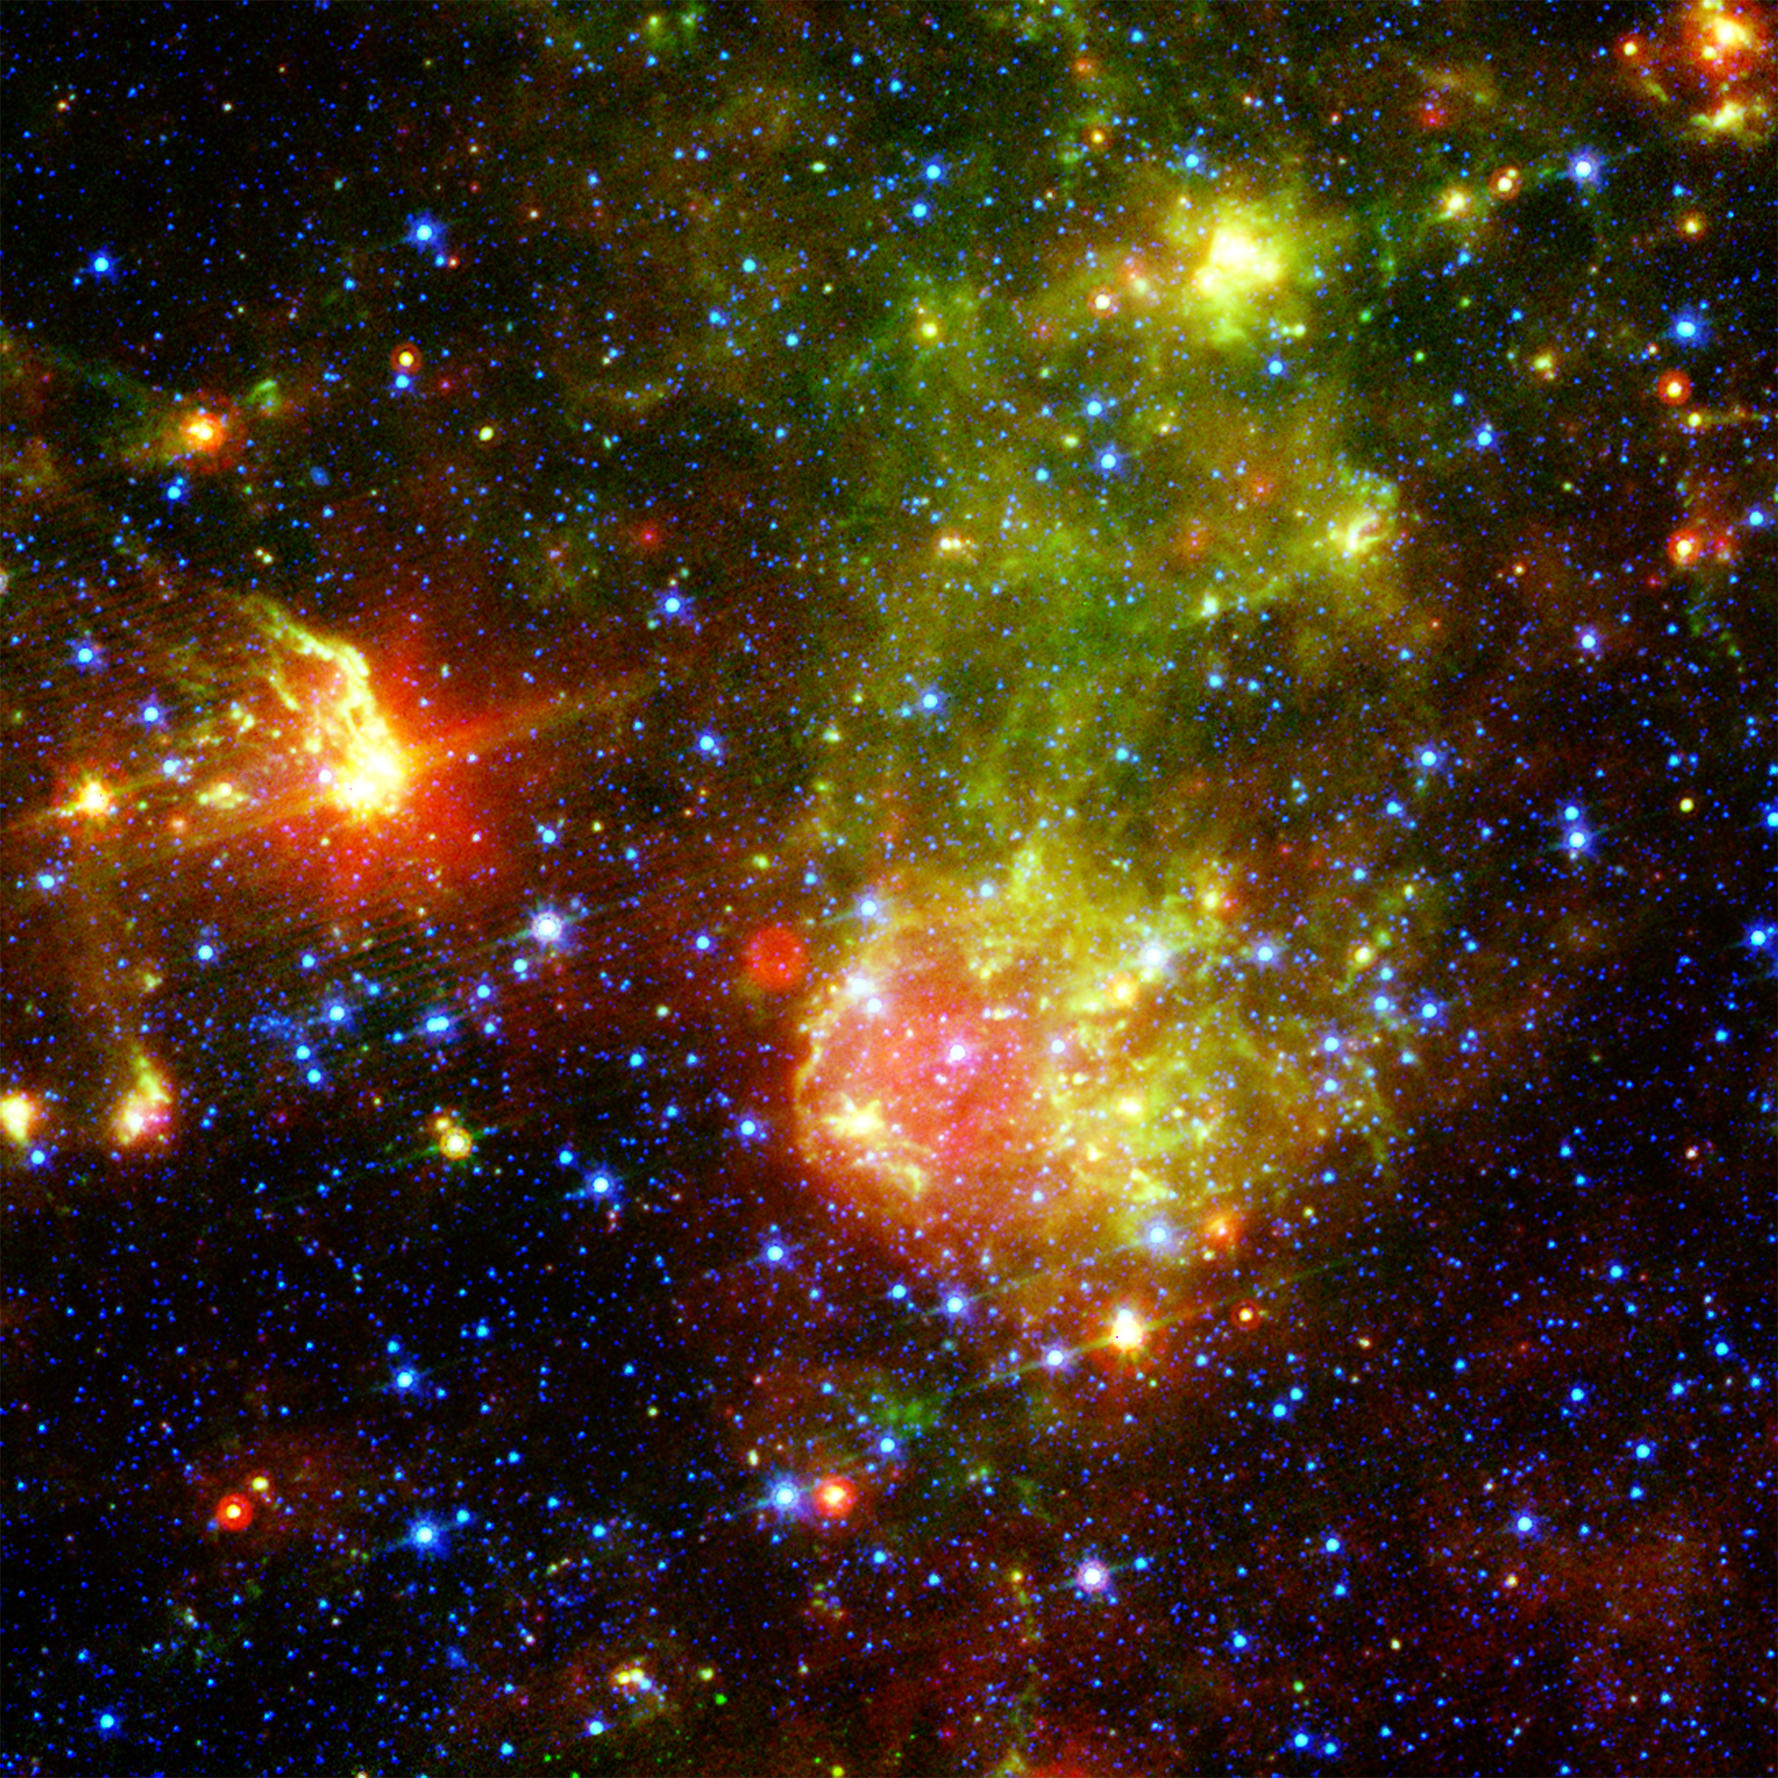

Dusty Death of a Massive Star

The supernova remnant1E0102.2-7219 (see inset in figure 1) sits next to the nebula N76 in a bright, star-forming region of the Small Magellanic Cloud, a satellite galaxy to our Milky Way galaxy located about 200,000 light-years from Earth. A supernova remnant is made up of the messy bits and pieces of a massive star that exploded, or went supernova. The image on the right shows glowing dust grains in three wavelengths of infrared radiation: 24 microns (red) measured by the multiband imaging photometer aboard NASA’s Spitzer Space Telescope; and 8.0 microns (green) and 3.6 microns (blue) measured by Spitzer’s infrared array camera. The red bubble is a dust envelope around the supernova remnant E0102, which is being heated by the shock wave created in the explosion of the remnant’s massive progenitor star some 1,000 years ago. Most of the blue stars are in the Small Magellanic Cloud, though some are in our own galaxy.

The close-up of E0102 (figure 2) is a composite of the infrared observations by Spitzer (red), an optical image (0.5 microns) captured by NASA’s Hubble Space Telescope (green), and X-ray measurements by NASA’s Chandra X-ray Observatory (blue). The X-ray ring is generated when the reverse shock slams into stellar material that was expelled during the explosion.

Credit: NASA/JPL-Caltech/ UC Berkeley